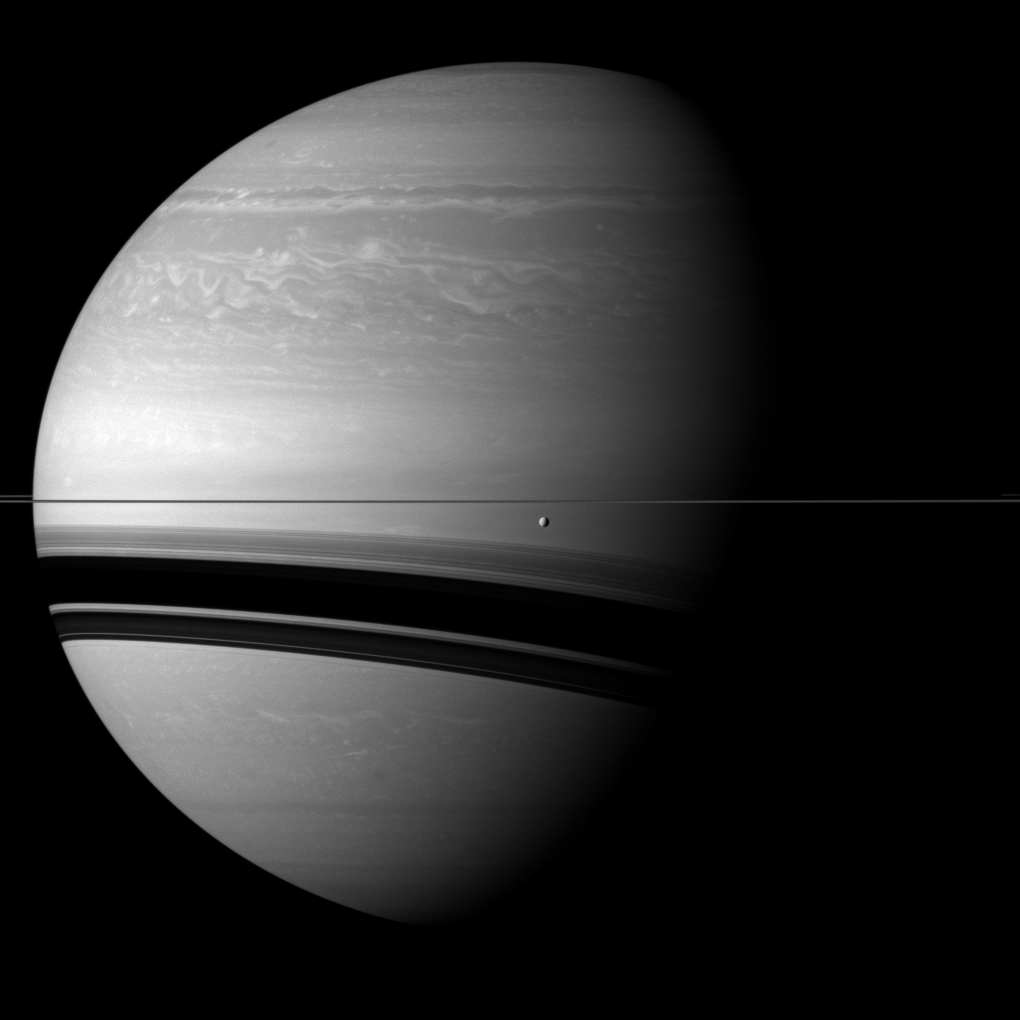

Before Wide Shadows

Saturn’s moon Tethys orbits in front of the wide shadows cast by the rings onto the planet for this Cassini spacecraft view.

Tethys (660 miles, or 1,062 kilometers across) appears just below the rings near the center of the image. This view looks toward the northern, sunlit side of the rings from less than one degree above the ring plane.

The image was taken with the Cassini spacecraft wide-angle camera on Dec. 7, 2011 using a spectral filter sensitive to wavelengths of near-infrared light centered at 752 nanometers. The view was obtained at a distance of approximately 1.1 million miles (1.8 million kilometers) from Tethys. Image scale is 66 miles (107 kilometers) per pixel on Tethys.

The Cassini-Huygens mission is a cooperative project of NASA, the European Space Agency and the Italian Space Agency. The Jet Propulsion Laboratory, a division of the California Institute of Technology in Pasadena, manages the mission for NASA’s Science Mission Directorate, Washington, D.C. The Cassini orbiter and its two onboard cameras were designed, developed and assembled at JPL. The imaging operations center is based at the Space Science Institute in Boulder, Colo.

Credit: NASA/JPL-Caltech/Space Science Institute